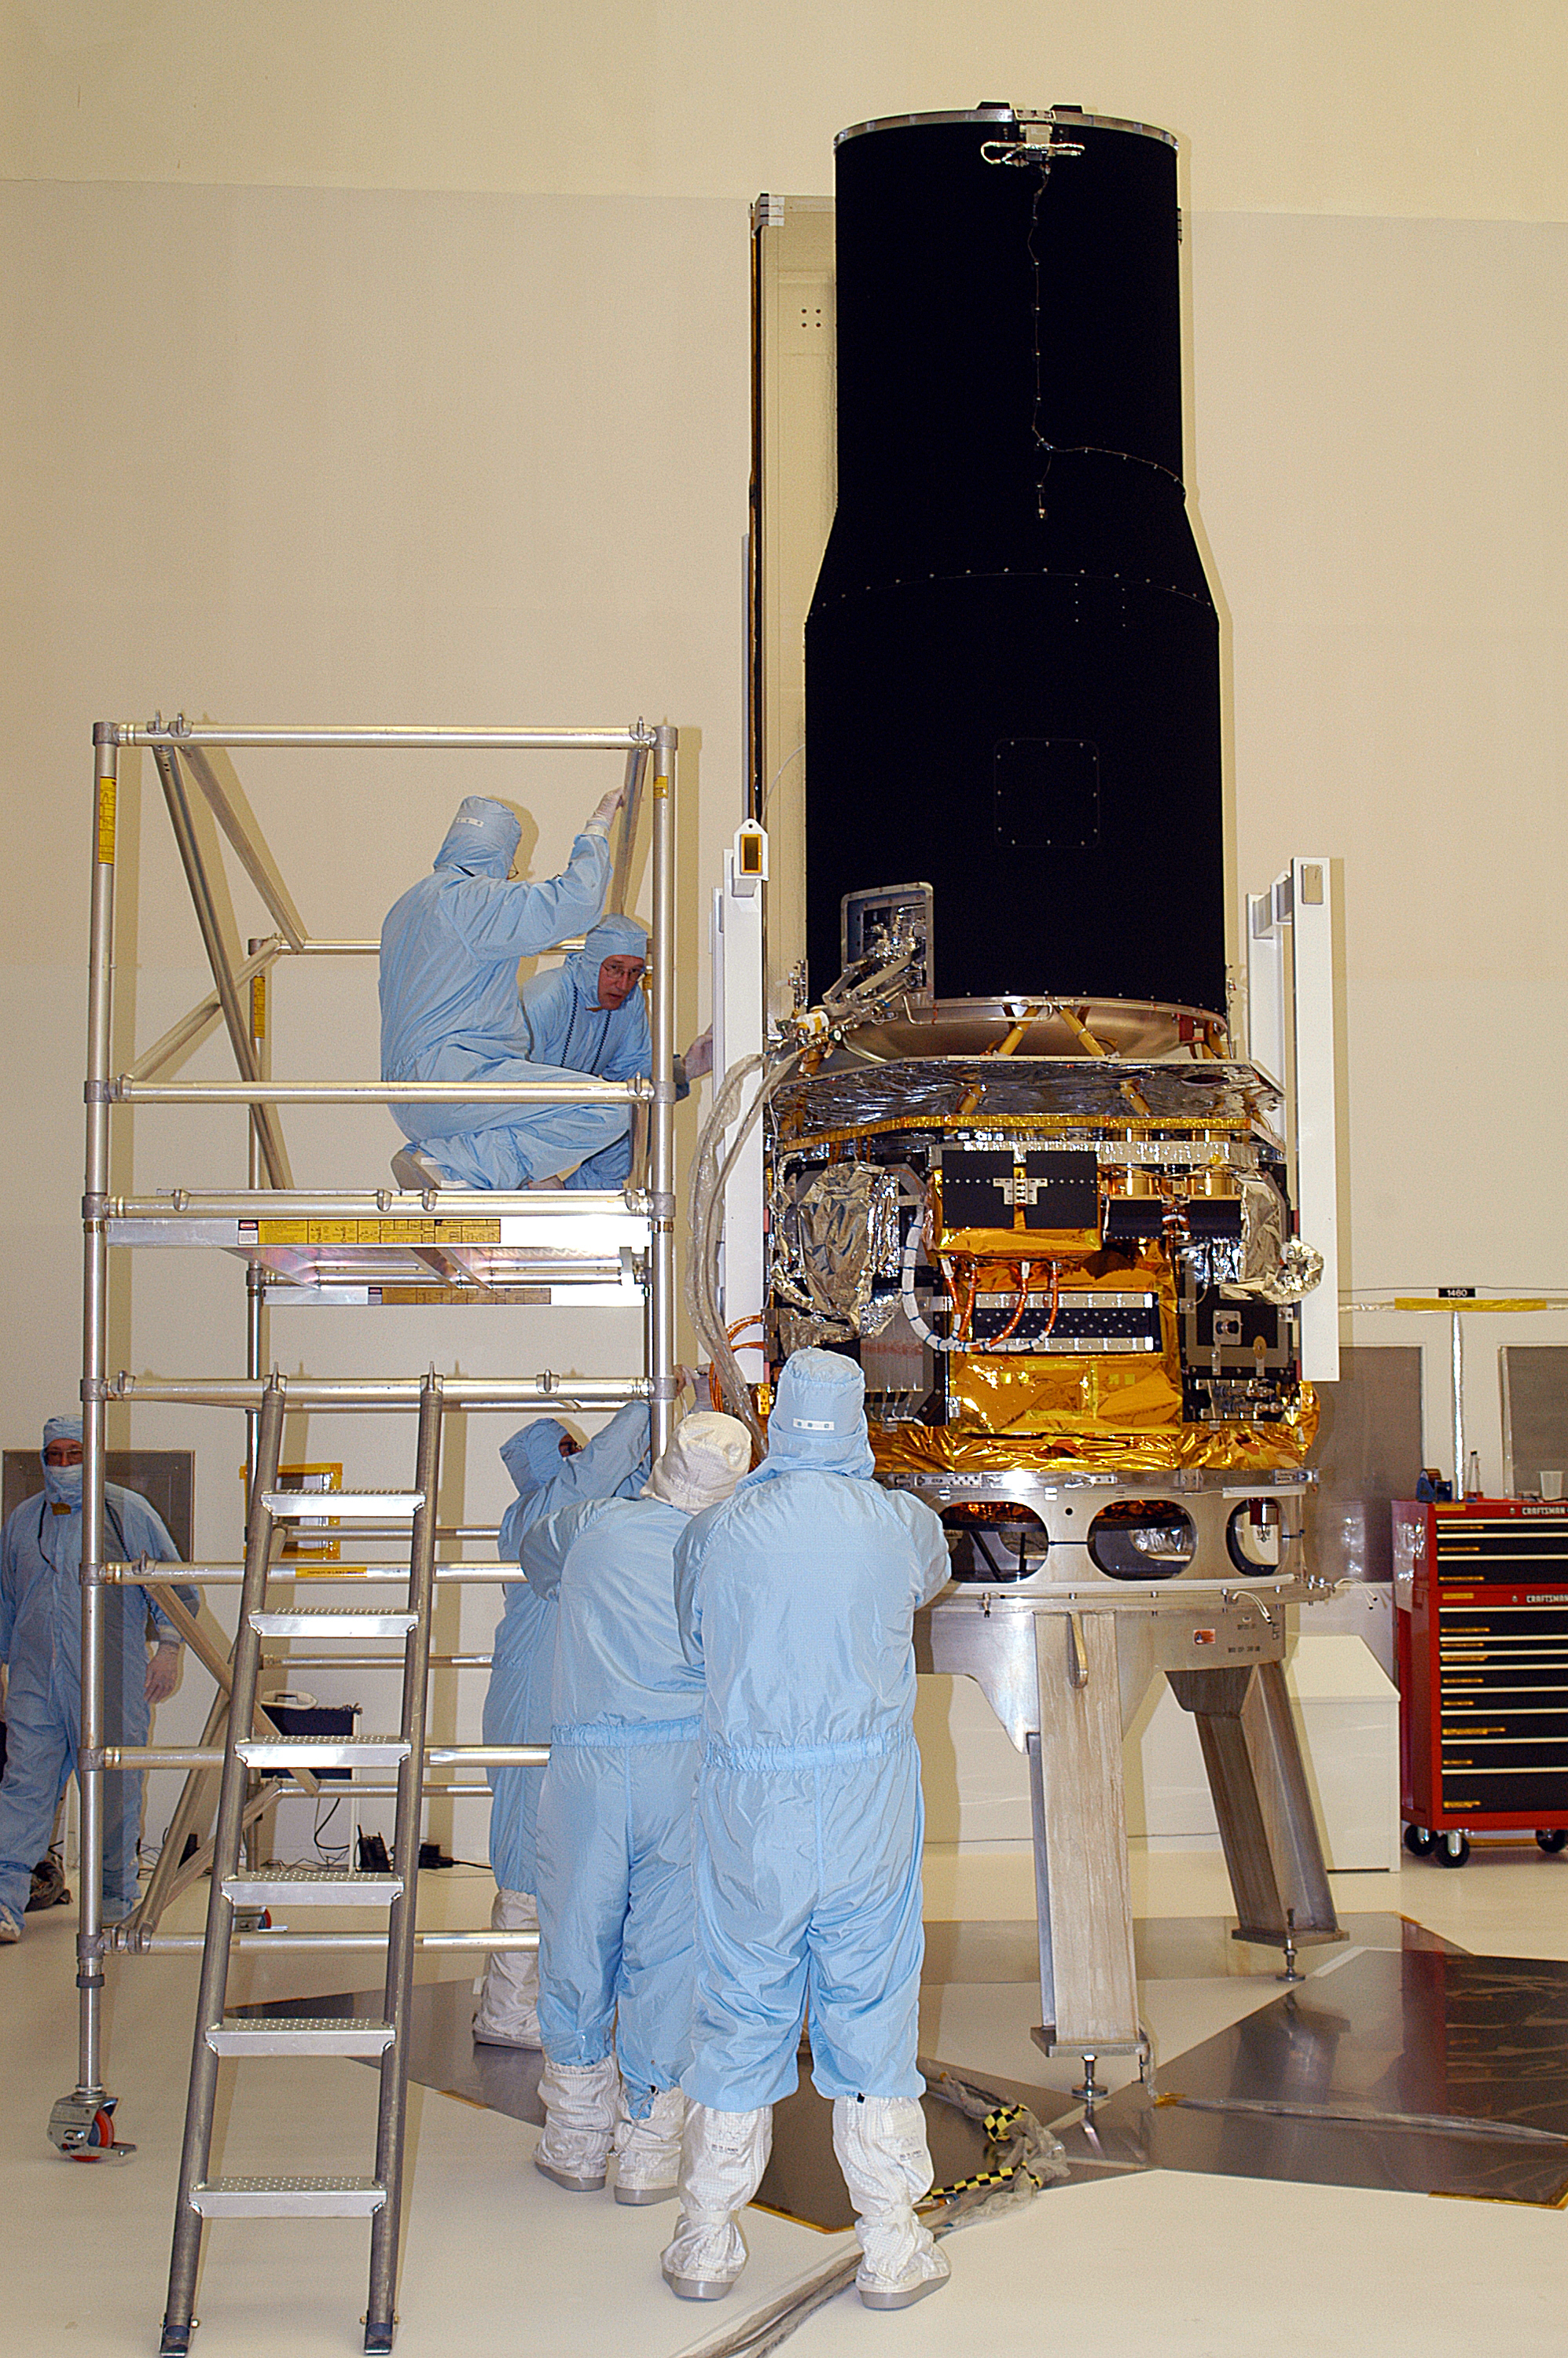

Spitzer in the Clean Room

Spitzer in the clean room at Cape Canaveral, Florida.

Credit: NASA/KSC